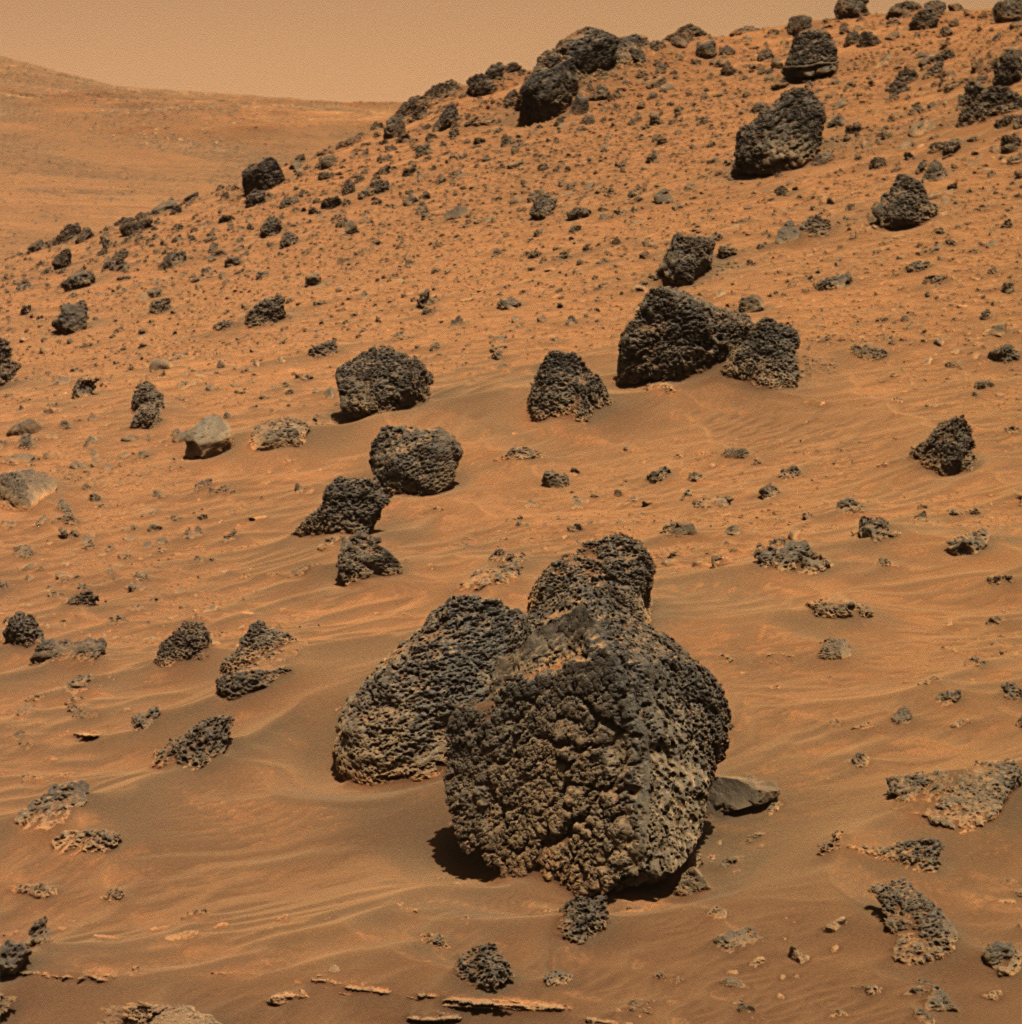

Spirit Beholds Bumpy Boulder

As NASA’s Mars Exploration Rover Spirit began collecting images for a 360-degree panorama of new terrain, the rover captured this view of a dark boulder with an interesting surface texture. The boulder sits about 40 centimeters (16 inches) tall on Martian sand about 5 meters (16 feet) away from Spirit. It is one of many dark, volcanic rock fragments — many pocked with rounded holes called vesicles — littering the slope of “Low Ridge.” The rock surface facing the rover is similar in appearance to the surface texture on the outside of lava flows on Earth.

Spirit took this approximately true-color image with the panoramic camera on the rover’s 810th sol, or Martian day, of exploring Mars (April 13, 2006), using the camera’s 753-nanometer, 535-nanometer, and 432-nanometer filters.

Credit: NASA/JPL-Caltech/Cornell/NMMNH